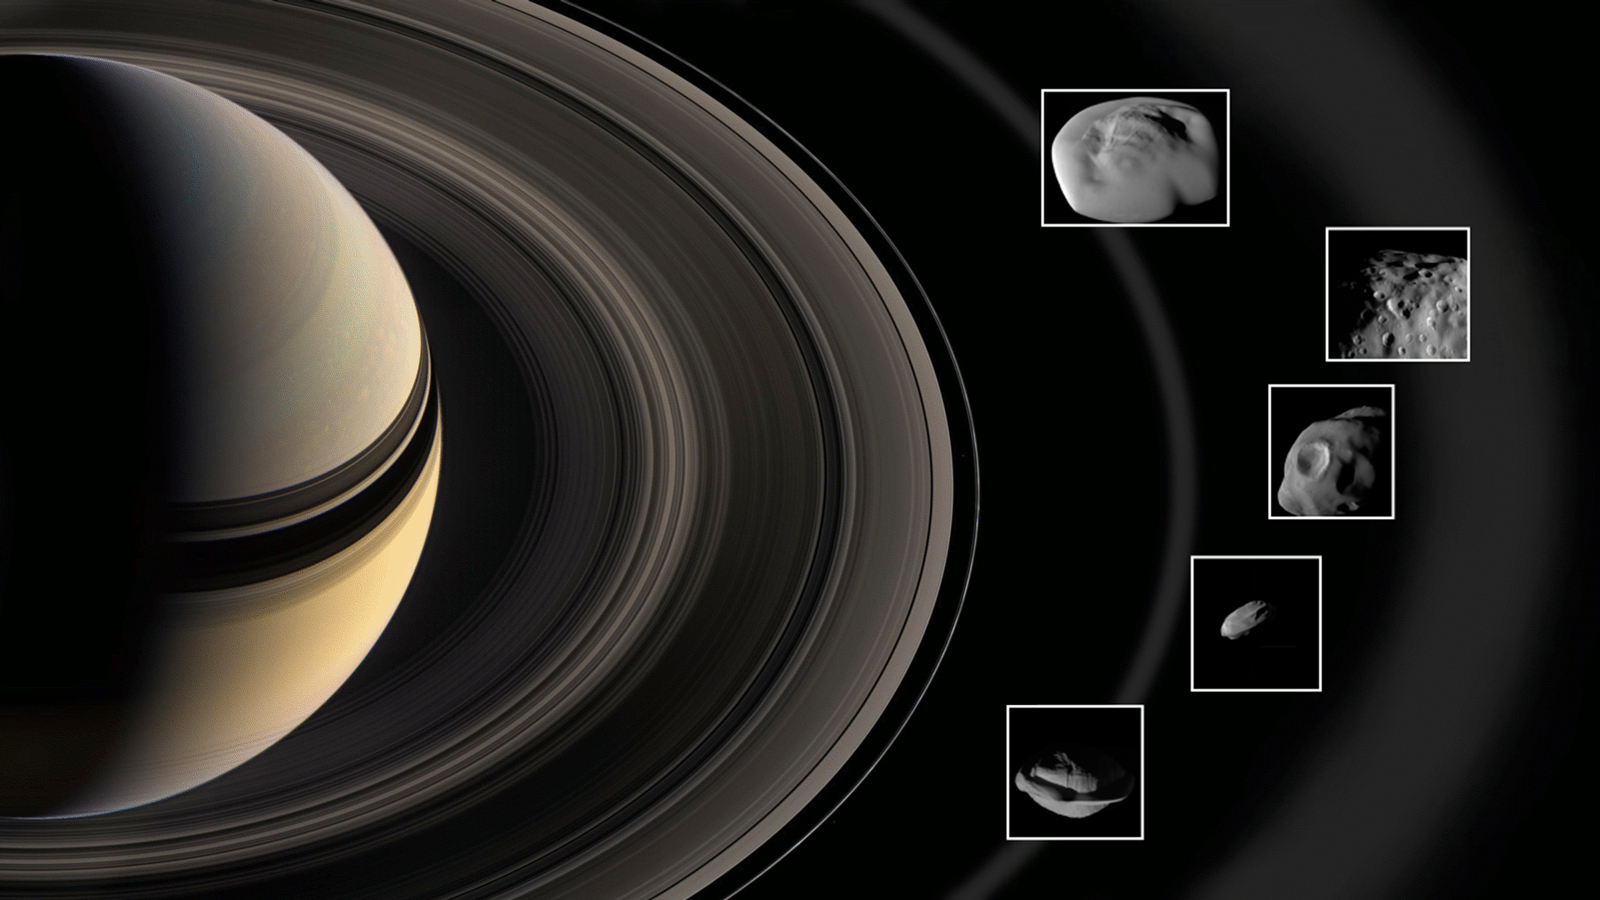

Cassini Moons Flybys

Annotated Version

During super-close flybys of Saturn’s rings, NASA’s Cassini spacecraft inspected the mini-moons Pan and Daphnis in the A ring; Atlas at the edge of the A ring; Pandora at the edge of the F ring; and Epimetheus, which is bathed in material that fans out from the moon Enceladus. The mini-moons’ diameter ranges from 5 miles (8 kilometers) for Daphnis to 72 miles (116 kilometers) for Epimetheus.

The rings and the moons depicted in this illustration are not to scale.

The Cassini mission is a cooperative project of NASA, ESA (the European Space Agency) and the Italian Space Agency. The Jet Propulsion Laboratory, a division of the California Institute of Technology in Pasadena, manages the mission for NASA’s Science Mission Directorate, Washington.

Credit: NASA-JPL/Caltech